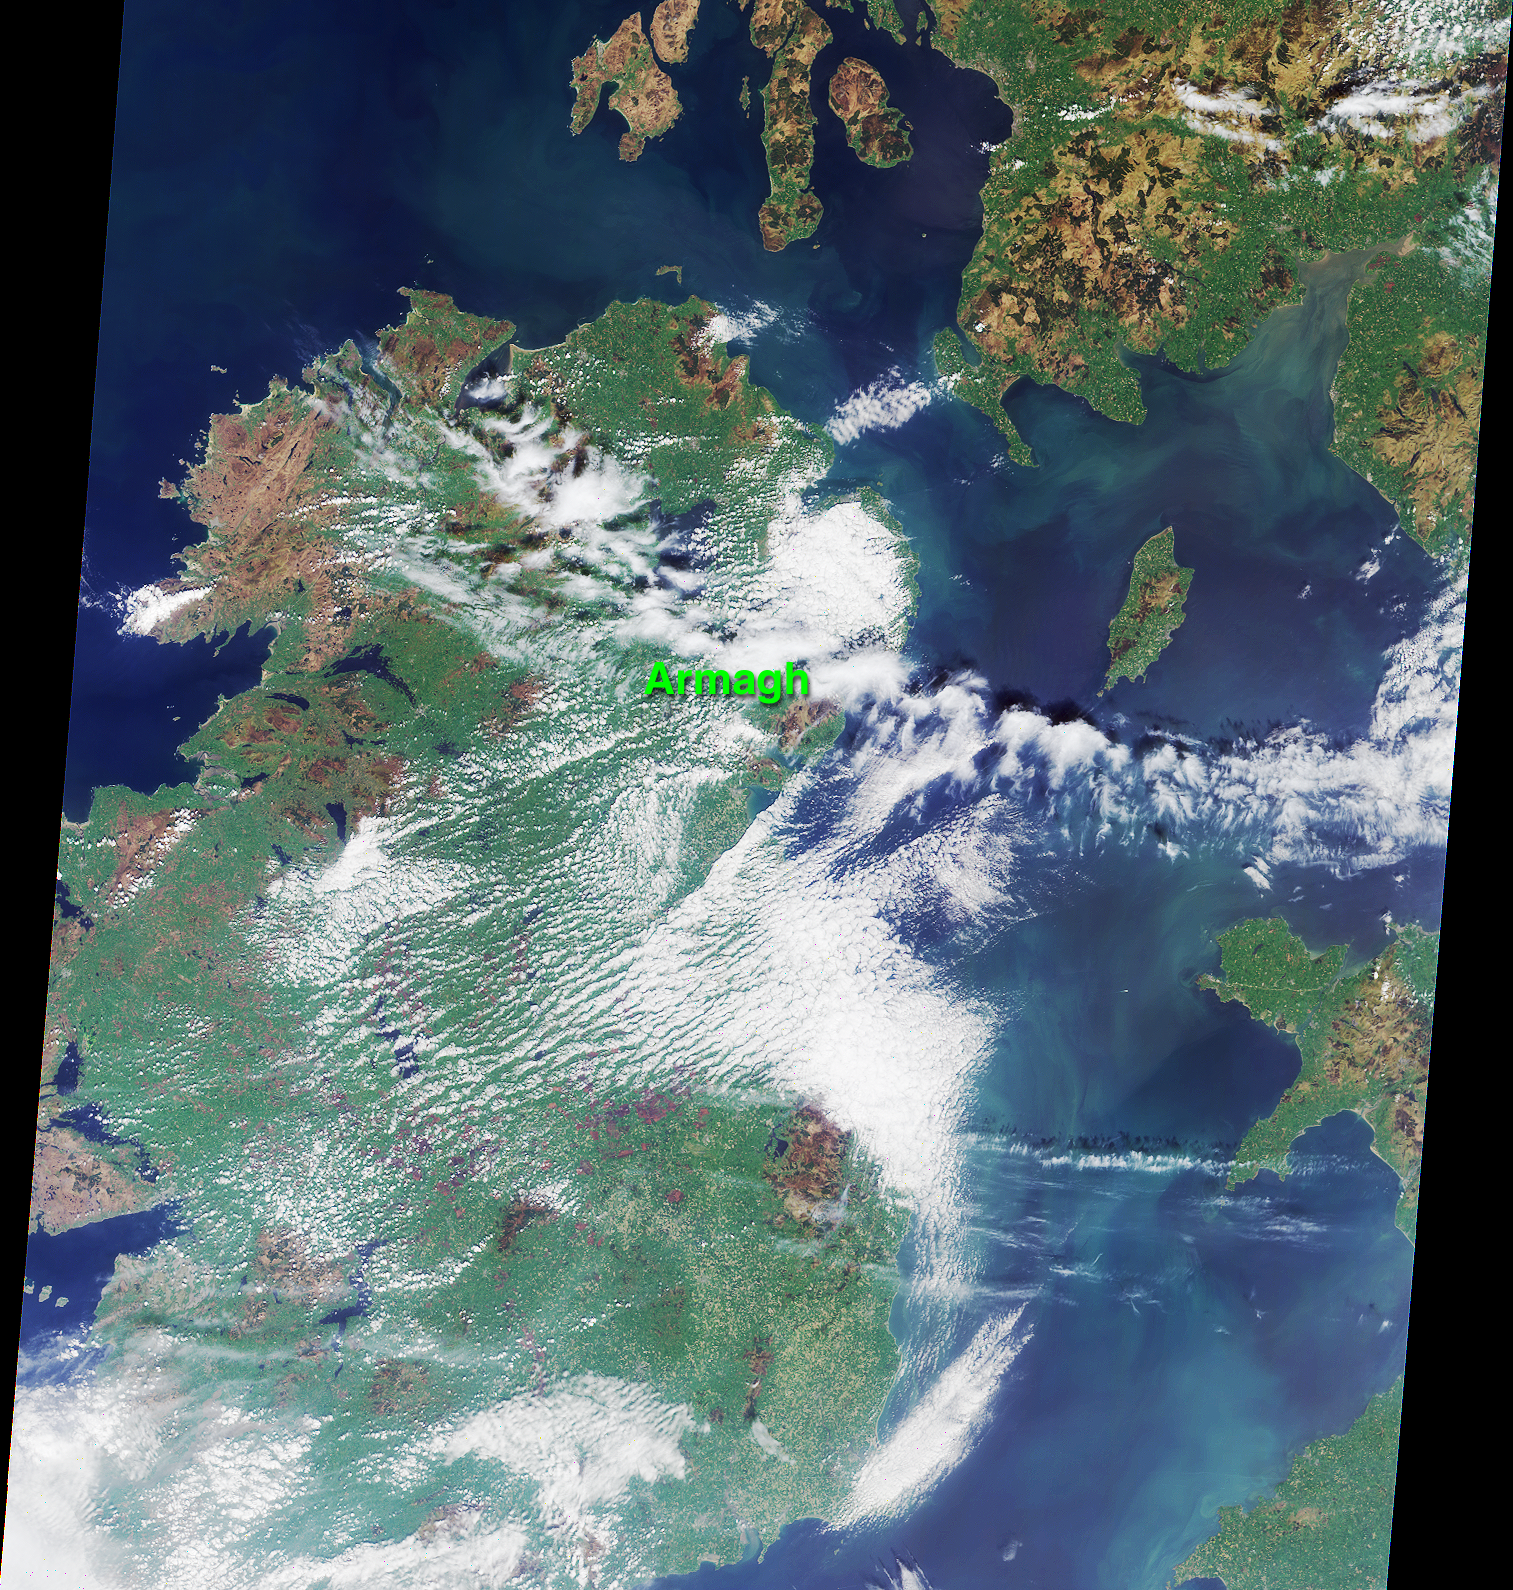

An Irish Tale: One City, Two Asteroids

This MISR nadir-camera image of Ireland was acquired on May 5, 2000 during Terra orbit 2026. The location of the town of Armagh in Northern Ireland is marked. Armagh is the site of the 200-year-old Armagh Observatory. The observatory’s contributions to astronomical research were recently commemorated by the official naming of two asteroids, “ArmaghObs” and “Ardmacha.” The latter is the ancient Gaelic name for the town, which was founded in 445 A.D. by St. Patrick.

The asteroids were discovered in July 1987 by planetary astronomer Eleanor Helin, Principal Investigator of JPL’s Near-Earth Asteroid Tracking (NEAT) program. The new names were published in the January 2001 Minor Planet Circular of the International Astronomical Union.

The Irish Sea and the Isle of Man are located on the right-hand side of this image. Southwestern Scotland is visible in the upper right corner, and portions of northwestern Wales can be seen in the lower right.

MISR was built and is managed by NASA’s Jet Propulsion Laboratory, Pasadena, CA, for NASA’s Office of Earth Science, Washington, DC. The Terra satellite is managed by NASA’s Goddard Space Flight Center, Greenbelt, MD. JPL is a division of the California Institute of Technology.

Credit: NASA/GSFC/LaRC/JPL, MISR Team